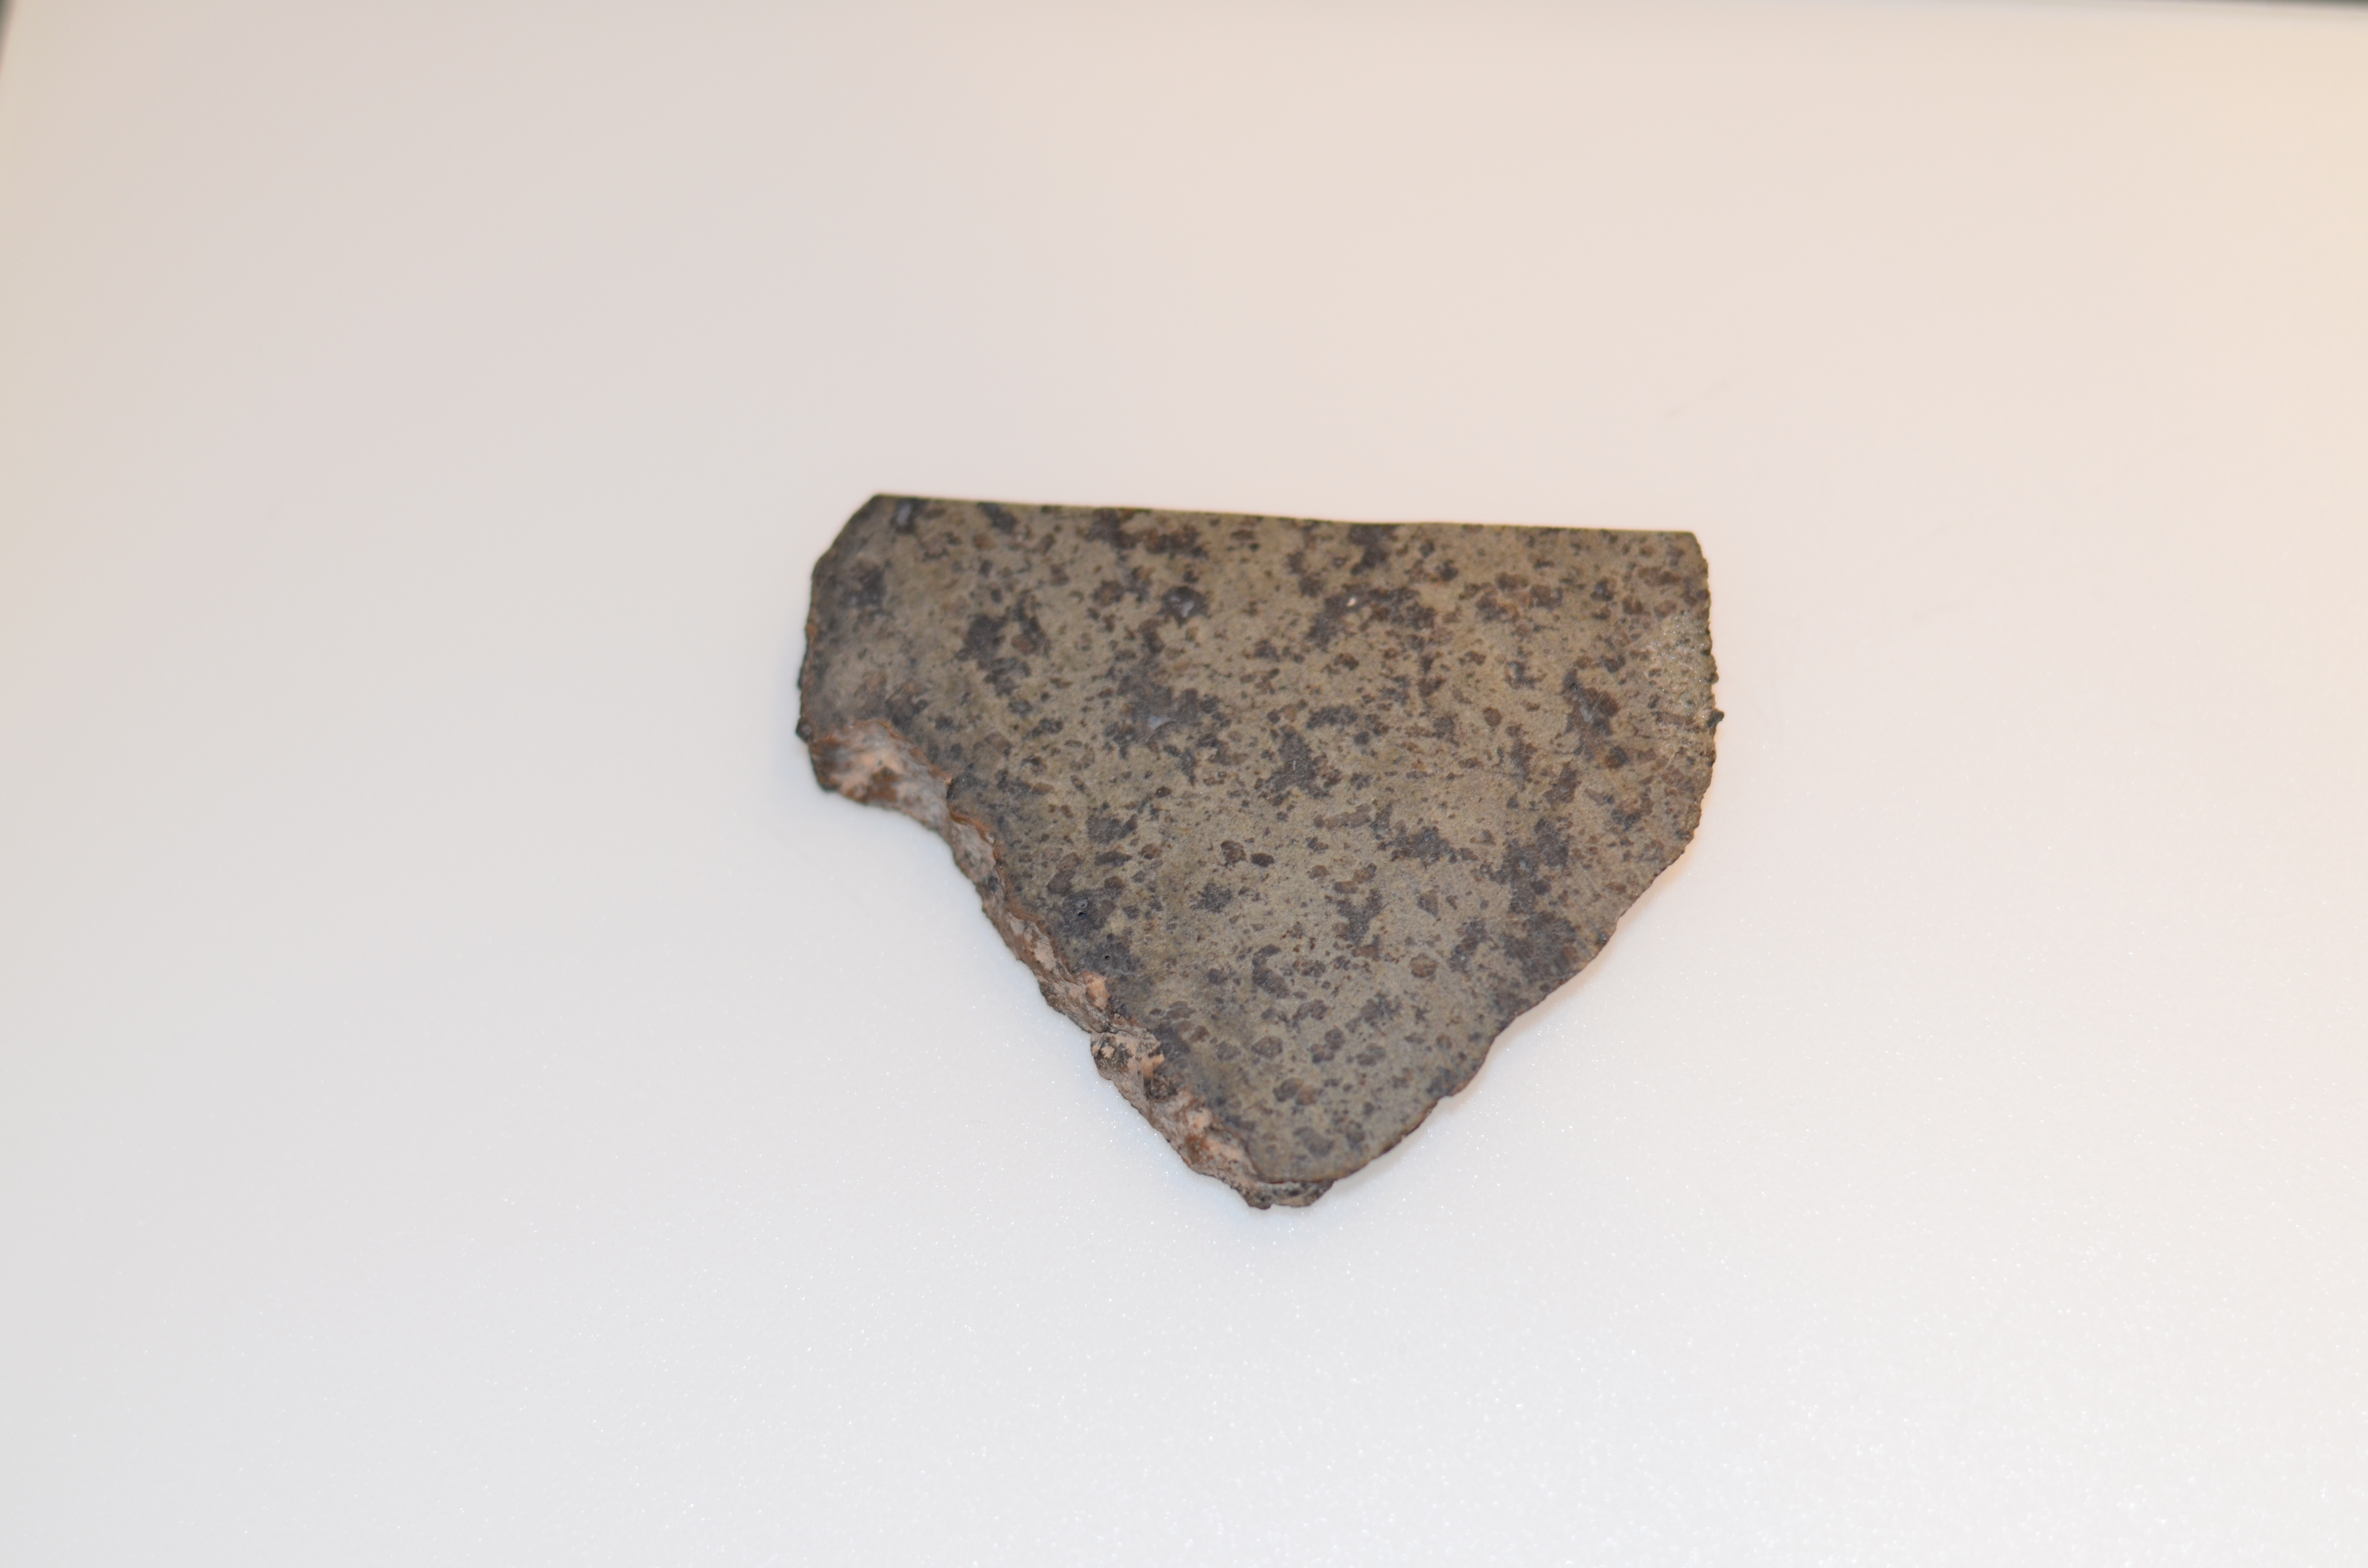

Close-up of a Mars Meteorite

Close-up of a slice of a meteorite scientists have determined came from Mars. This slice will likely be used here on Earth for testing a laser instrument for NASA’s Mars 2020 rover; a separate slice will go to Mars on the rover.

Martian meteorites are believed to be the result of impacts to the Red Planet’s surface, resulting in rock being heaved into the atmosphere. After traveling through space for eons, some of these rocks entered Earth’s atmosphere. Scientists determine whether they are true Martian meteorites based on their rock and noble gas chemistry and mineralogy. The gases trapped in these meteorites bear the unique fingerprint of the Martian atmosphere, as recorded by NASA’s Viking mission in 1976. The rock types also show clear signs of igneous processing not possible on smaller bodies, such as asteroids.

NASA’s Jet Propulsion Laboratory will build and manage operations of the Mars 2020 rover for the NASA Science Mission Directorate at the agency’s headquarters in Washington.

Credit: NASA/JPL-Caltech